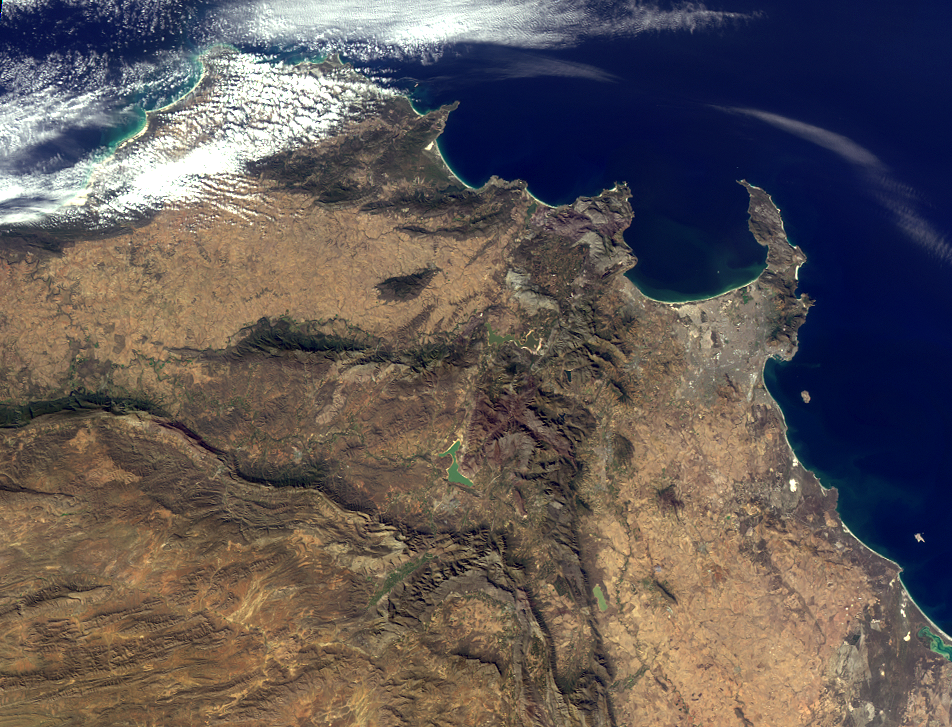

Where on Earth…? MISR Mystery Image Quiz #25: Western Cape, South Africa

Welcome back to another chance to play geographical detective!

This image was taken by the Multi-angle Imaging SpectroRadiometer (MISR), and represents an area of about 1800 kilometers by 900 kilometers. Please note that due North may not be at the top of the page. These questions refer to a landmark, area or province within the pictured region. Please answer the questions below and tell us where on Earth you think the location is. You may use any reference materials you like to answer the quiz.

From the statements below, please indicate which are TRUE and which are FALSE.

1. Located within the lower third of the image is a dramatic landmark that has lain dormant for thousands of years.
Answer: FALSE
The landmark is within 100 miles of an active volcanic region on Marion Island, one of a group of two islands called the Prince Edward Islands, which are part of South Africa politically. Marion Island forms one of the peaks of a large underwater active volcano that erupted between 1980 and 2004.

2. The southwest part of the region pictured overlooks a capital city.
Answer: TRUE
Table Mountain overlooks Cape Town, the legislative capital of South Africa whose motto is “good hope.” Cape Town is also known as Kaapstad (in Afrikaans), iKapa (in Xhosa) and Tavern of the Seas (a nickname). It is South Africa’s oldest city and was founded in 1652 when the Dutch East India Company established the first settlement in South Africa there.

3. This area was once rich in biodiversity. However, urbanization over the past several decades has reduced the wealth of flora and fauna in the region by nearly 30 percent.
Answer: FALSE.
The area is home to the “Cape Floral Kingdom,” which has a rich diversity of flora and is home to around a fifth of the African continent’s plants. It is one of the richest areas for plants in the world.

4. One of the seven natural wonders of the world lies to the northeast of this region, less than a week away by car.
Answer: TRUE
Table Mountain is not far from Victoria Falls, a spectacular waterfall in southern Africa located on the borders of Zambia and Zimbabwe. Also called Mosi-oa-Tunya, or the “smoke that thunders,” Victoria Falls is the largest sheet of falling water in the world, based on its width and height. It was named by the Scottish explorer Dr. David Livingstone.

5. The highest point in this region, located near the peninsula shown in the image, was first successfully climbed in the 16th century, according to records.
Answer: TRUE
The highest point in this region is Table Mountain itself (3600 feet or 1100 meters high). The first recorded ascent was in 1503 by Antonia da Saldanha, a Portuguese navigator. da Saldanha, confused by the geography, summited via the front cleft, now known as Plattekip Gorge. For those who want a more relaxing experience, a cable car can take visitors to the top where they will find a restaurant complex.

6. The country in which this region is located is home to one of the world’s largest (by volume) rivers.
Answer: FALSE
South Africa, the country in which this image is taken, is actually home to one of the Earth’s most ancient scars – the Vredefort Dome. A ring of hills rising from the South Africa plains, Vredefort Dome is the oldest and largest meteorite impact site in the world, created about two billion years ago when a huge asteroid hit the Earth. Geologists estimate that the asteroid was 10 kilometers (over 6 miles) in diameter.

7. On the west coast of the region pictured lies a World Heritage Site surrounded by water.
Answer: TRUE
Robben Island, a Cultural World Heritage UNESCO site, lies off the coast of Cape Town, just a few miles from Table Mountain. It is the site of a notorious prison that housed many political prisoners during the apartheid era, including Nelson Mandela, once the president of South Africa and now Nobel Laureate. Incidentally, the Vredefort Dome (see Question 6) and Cape Floral Protected Areas (see Question 3) are also UNESCO World Heritage sites. South Africa has eight such sites in total.

What location is shown in this image?
Western Cape, South Africa

Quiz Rules

Send us your answers, name (initials are acceptable if you prefer), and your hometown by the

quiz deadline of Wednesday, August 3, 2011

, using the

Quiz answer form

. Answers will be published on the MISR web site. The names and home towns of respondents who answer all questions correctly by the deadline will also be published in the order responses were received. The first 3 people on this list who are not affiliated with NASA, JPL, or MISR and who have not previously won a prize will be sent a print of the image.

A new “Where on Earth…?” mystery will appear periodically. The image also appears on the Earth Observatory, http://earthobservatory.nasa.gov/, and on the Atmospheric Sciences Data Center home pages, http://eosweb.larc.nasa.gov/, though usually with a several-hour delay.

Text acknowledgement: Amber Jenkins and Karen Yuen, JPL

Credit: NASA/GSFC/LaRC/JPL, MISR Team